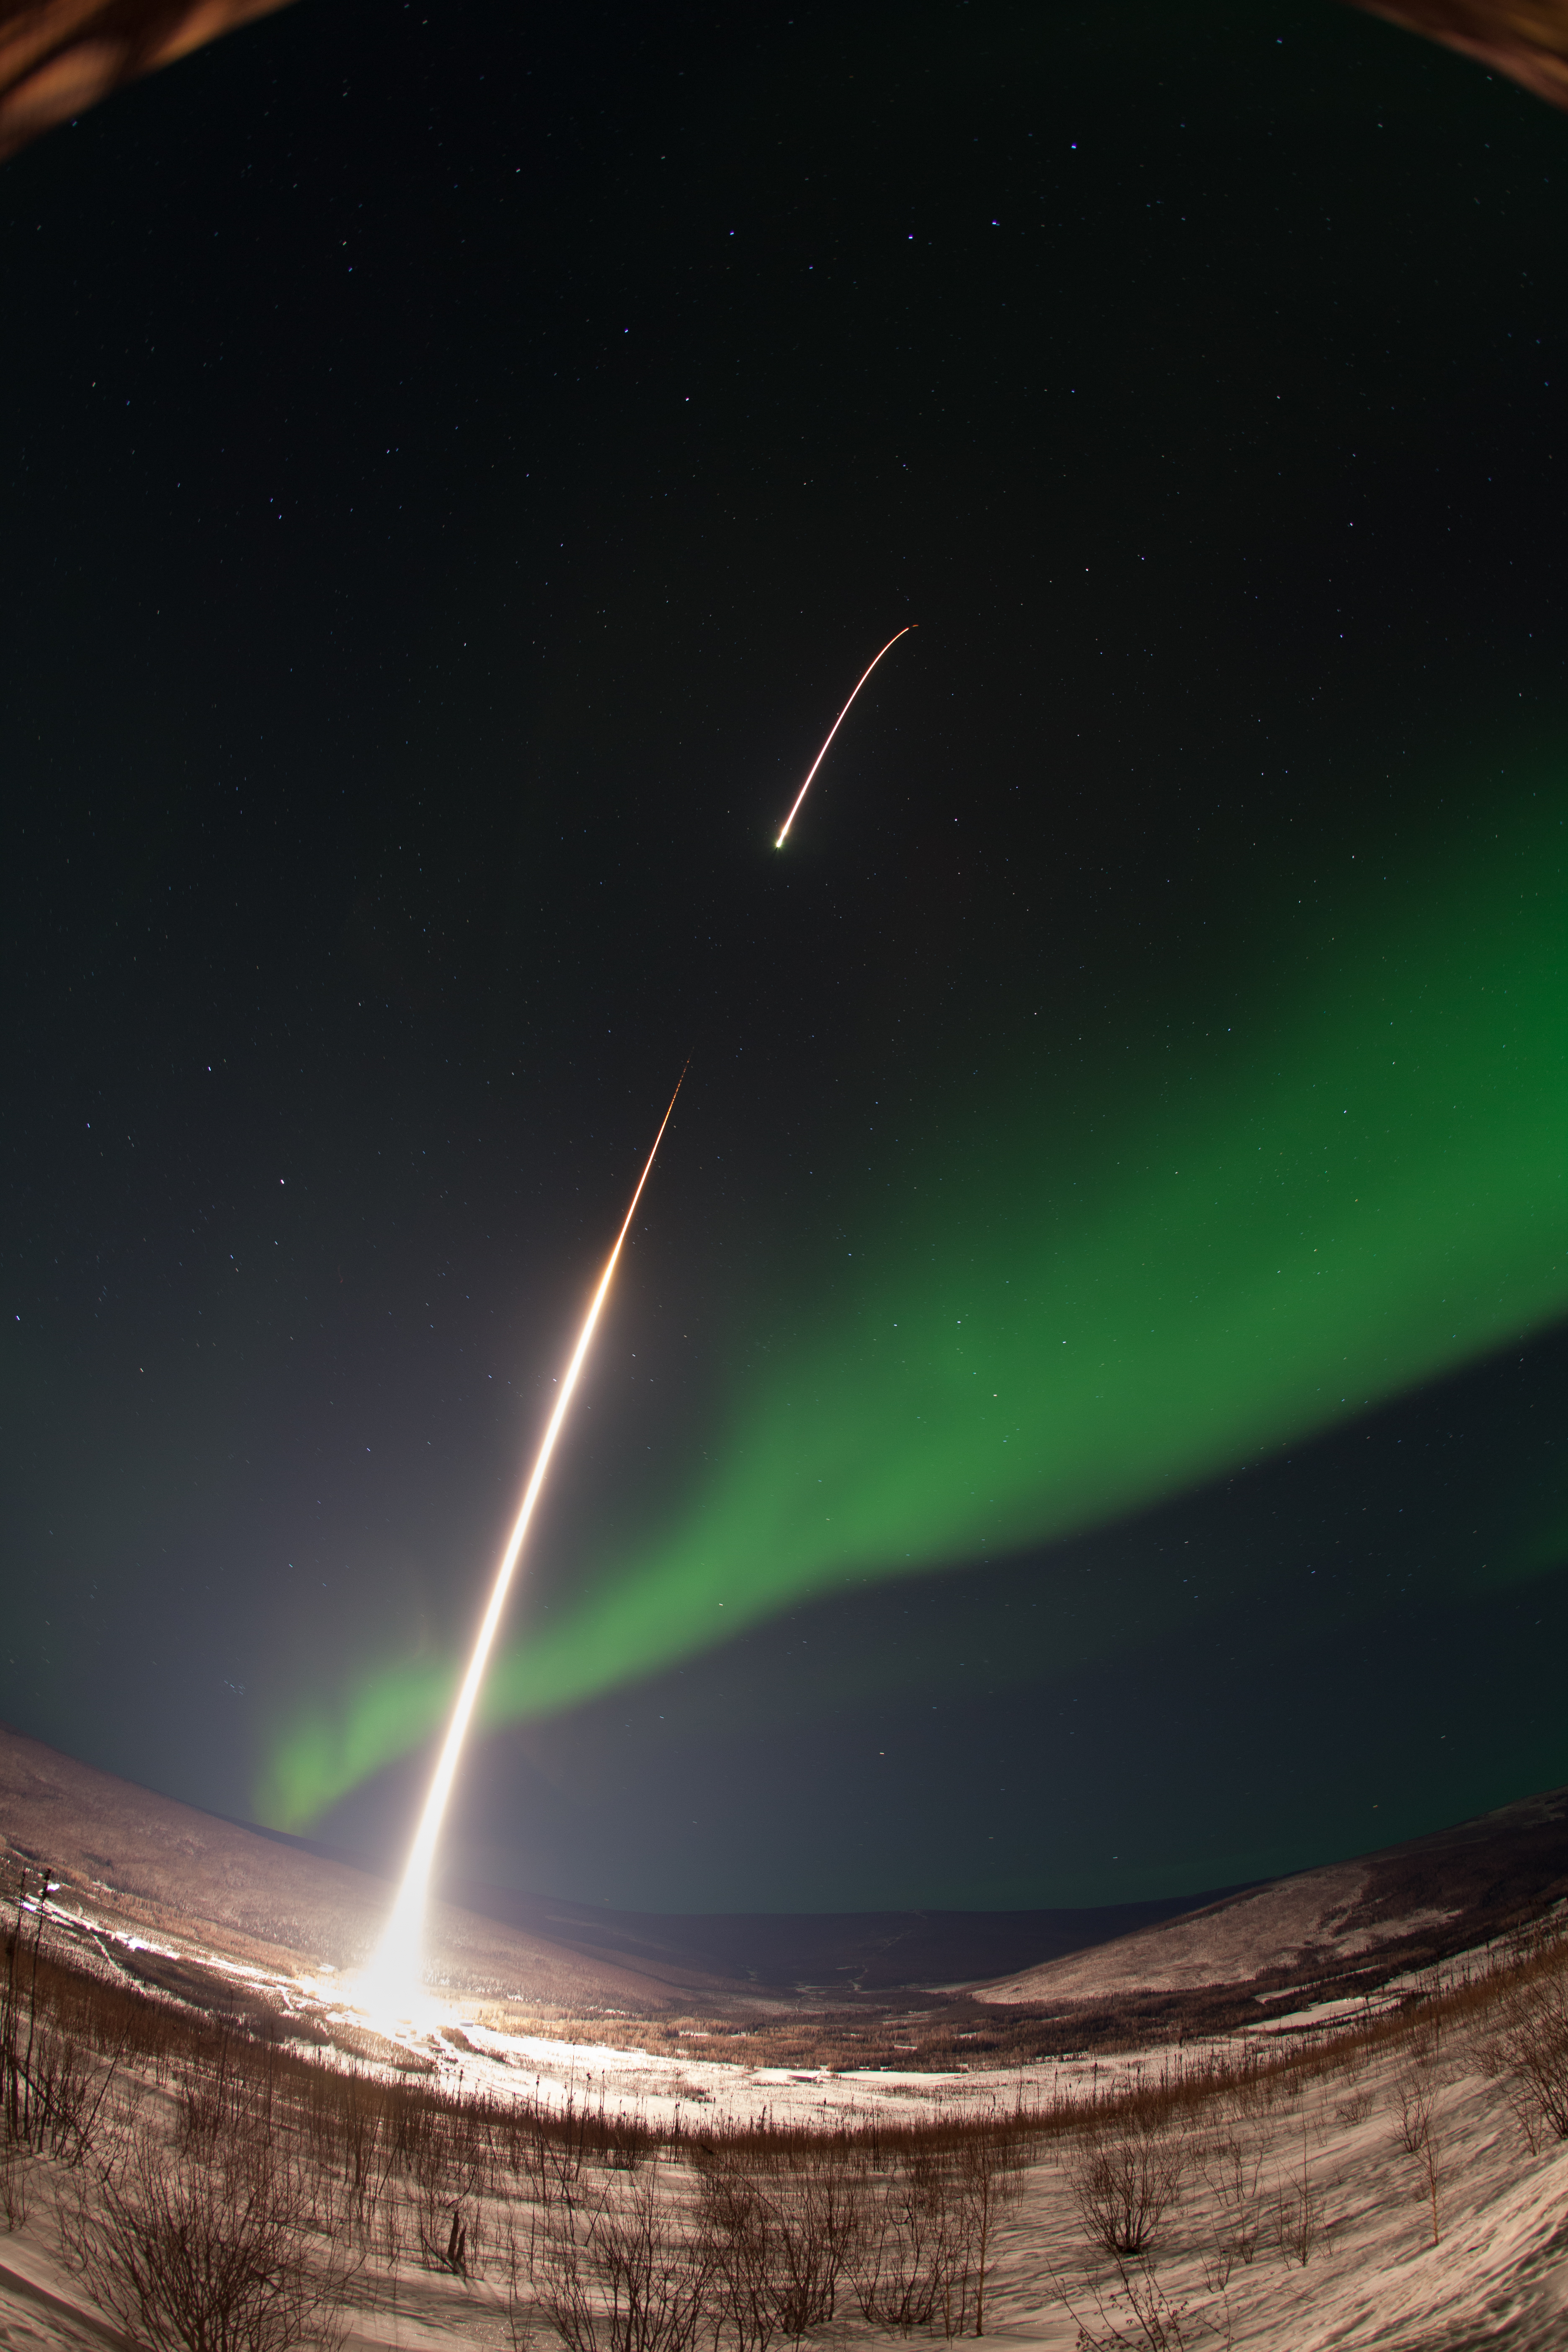

GREECE Mission Launching Into Aurora

Caption: A NASA-funded sounding rocket launches into an aurora in the early morning of March 3, 2014, over Venetie, Alaska. The GREECE mission studies how certain structures – classic curls like swirls of cream in coffee -- form in the aurora. More info: On March 3, 2014, at 6:09 a.m. EST, a NASA-funded sounding rocket launched straight into an aurora over Venetie, Alaska. The Ground-to-Rocket Electrodynamics – Electron Correlative Experiment, or GREECE, sounding rocket mission, which launched from Poker Flat Research Range in Poker Flat, Alaska, will study classic curls in the aurora in the night sky. The GREECE instruments travel on a sounding rocket that launches for a ten-minute ride right through the heart of the aurora reaching its zenith over the native village of Venetie, Alaska. To study the curl structures, GREECE consists of two parts: ground-based imagers located in Venetie to track the aurora from the ground and the rocket to take measurements from the middle of the aurora itself. At their simplest, auroras are caused when particles from the sun funnel over to Earth's night side, generate electric currents, and trigger a shower of particles that strike oxygen and nitrogen some 60 to 200 miles up in Earth's atmosphere, releasing a flash of light. But the details are always more complicated, of course. Researchers wish to understand the aurora, and movement of plasma in general, at much smaller scales including such things as how different structures are formed there. This is a piece of information, which in turn, helps paint a picture of the sun-Earth connection and how energy and particles from the sun interact with Earth's own magnetic system, the magnetosphere. GREECE is a collaborative effort between SWRI, which developed particle instruments and the ground-based imaging, and the University of California, Berkeley, measuring the electric and magnetic fields. The launch is supported by a sounding rocket team from NASA’s Wallops Flight Facility, Wallops Island, Va. The Poker Flat Research Range is operated by the University of Alaska, Fairbanks. “The conditions were optimal,” said Marilia Samara, principal investigator for the mission at Southwest Research Institute in San Antonio, Texas. “We can’t wait to dig into the data.”

Credit: NASA/Christopher Perry